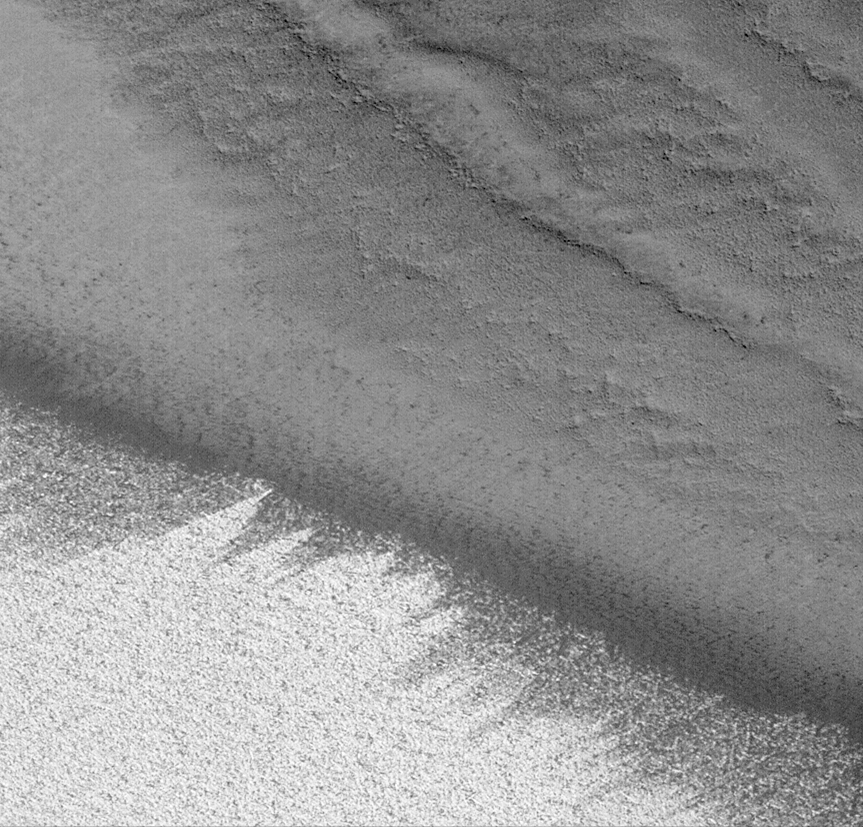

On the Edge: The Retreating Mars Polar Ice Cap

April 1999 — It is summer now in the northern hemisphere of Mars, and the north polar ice cap has retreated considerably since it was last viewed in detail by the Mars Global Surveyor Mars Orbiter Camera in September 1998 (see 1998 Polar List). This new [sic], high-resolution view shows the edge of the retreating polar cap as a bright, wind-streaked surface seen at the lower left. The ridges and tiny buttes and pits in the upper and right portions of the picture are part of the polar cap’s layered deposits–stacks of dust and ice built up over the millennia. The picture covers an area 2.6 kilometers (1.6 miles) wide and is illuminated from the upper right.

Malin Space Science Systems and the California Institute of Technology built the MOC using spare hardware from the Mars Observer mission. MSSS operates the camera from its facilities in San Diego, CA. The Jet Propulsion Laboratory’s Mars Surveyor Operations Project operates the Mars Global Surveyor spacecraft with its industrial partner, Lockheed Martin Astronautics, from facilities in Pasadena, CA and Denver, CO.

Credit: NASA/JPL/MSSS